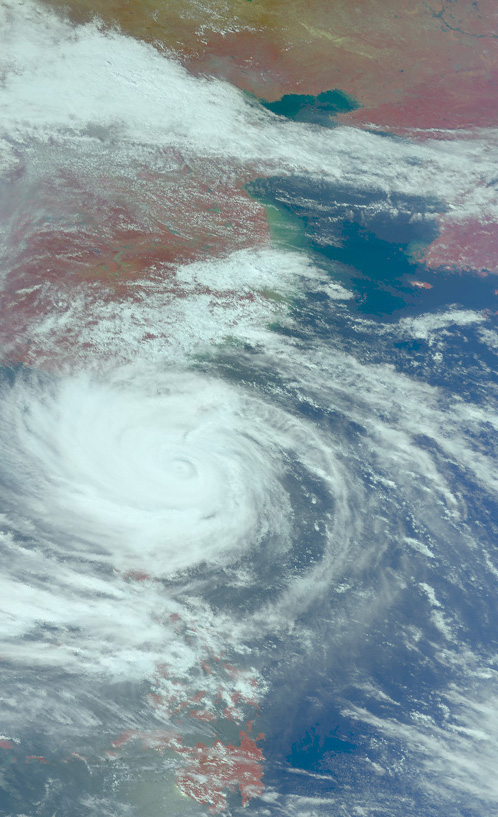

Near-Infrared Image of Typhoon Usagi Between Taiwan and the Philippines

On Sept. 21, Typhoon Usagi was moving between the northern Philippines and Taiwan when NASA's Aqua satellite passed overhead. NASA's AIRS instrument that flies aboard the Aqua satellite captured this near-infrared image on Sept. 21 at 505 UTC/1:05 a.m. EDT as Usagi. The near-infrared image is similar to how the clouds of the typhoon would appear in the daylight.

Credit: NASA JPL, Ed Olsen